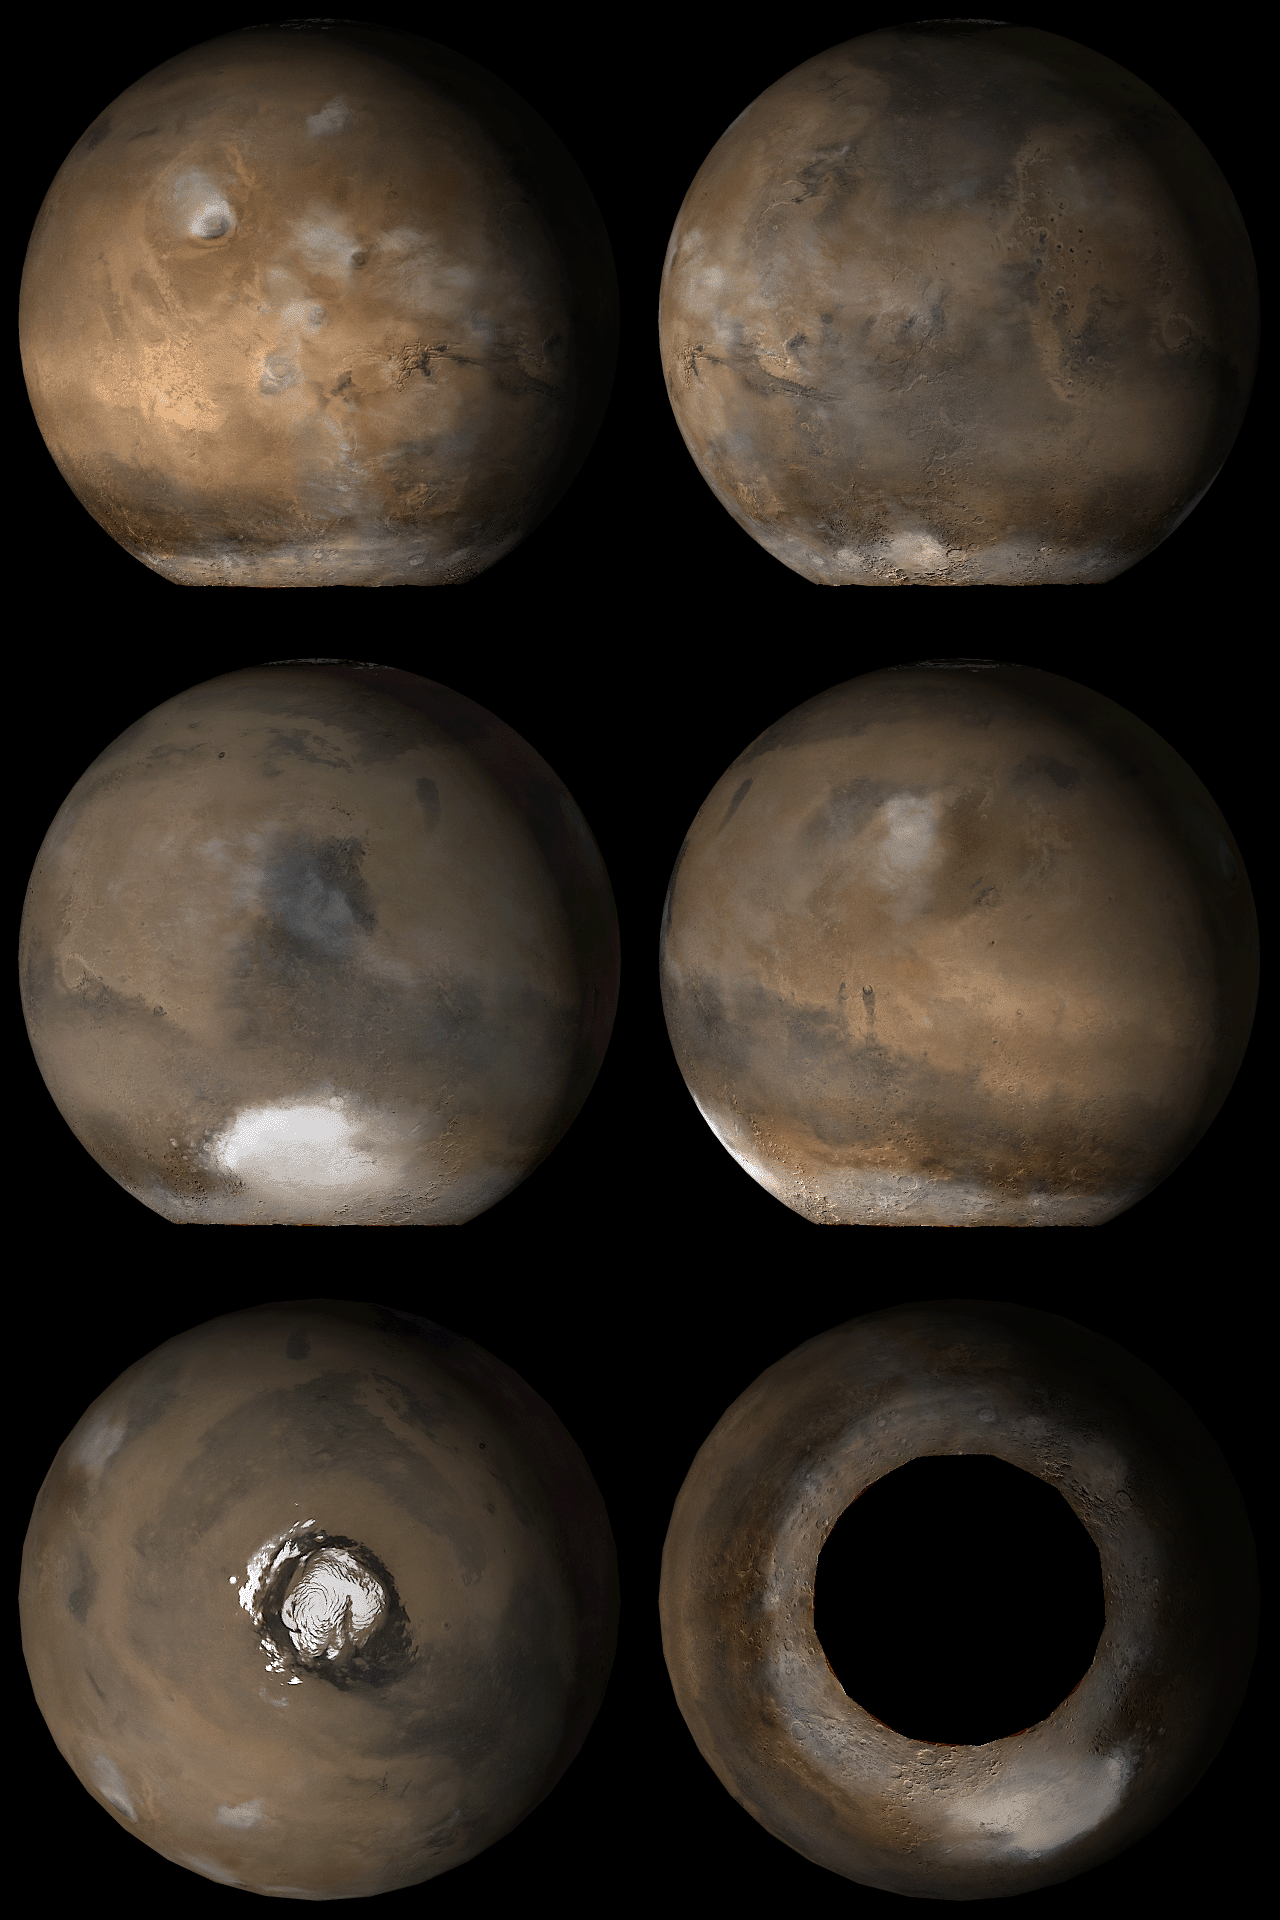

Mars at Ls 121°

1 October 2006
These images capture what Mars typically looks like in mid-afternoon at Ls 121°. In other words, with the exception of occasional differences in weather and polar frost patterns, this is what the red planet looks like this month (October 2006).

Six views are shown, including the two polar regions. These are composites of 24-26 Mars Global Surveyor (MGS) Mars Orbiter Camera (MOC) daily global mapping images acquired at red and blue wavelengths. The ‘hole’ over the south pole is an area where no images were obtained, because this polar region is enveloped in wintertime darkness.

Presently, it is summer in the northern hemisphere and winter in the southern hemisphere. Ls, solar longitude, a measure of the time of year on Mars. Mars travels 360° around the Sun in 1 Mars year. The year begins at Ls 0°, the start of northern spring and southern autumn. Northern summer/southern winter begins at Ls 90°, northern autumn/southern spring start at Ls 180°, and northern winter/southern summer begin at Ls 270°.

Ls 121° occurs in the middle of this month (October 2006). The pictures show how Mars appeared to the MOC wide angle cameras at a previous Ls 121° in February 2001. The six views are centered on the Tharsis region (upper left), Acidalia and Mare Eyrthraeum (upper right), Syrtis Major and Hellas (middle left), Elysium and Mare Cimmeria (middle right), the north pole (lower left), and the south pole (lower right).

Credit: NASA/JPL/Malin Space Science Systems